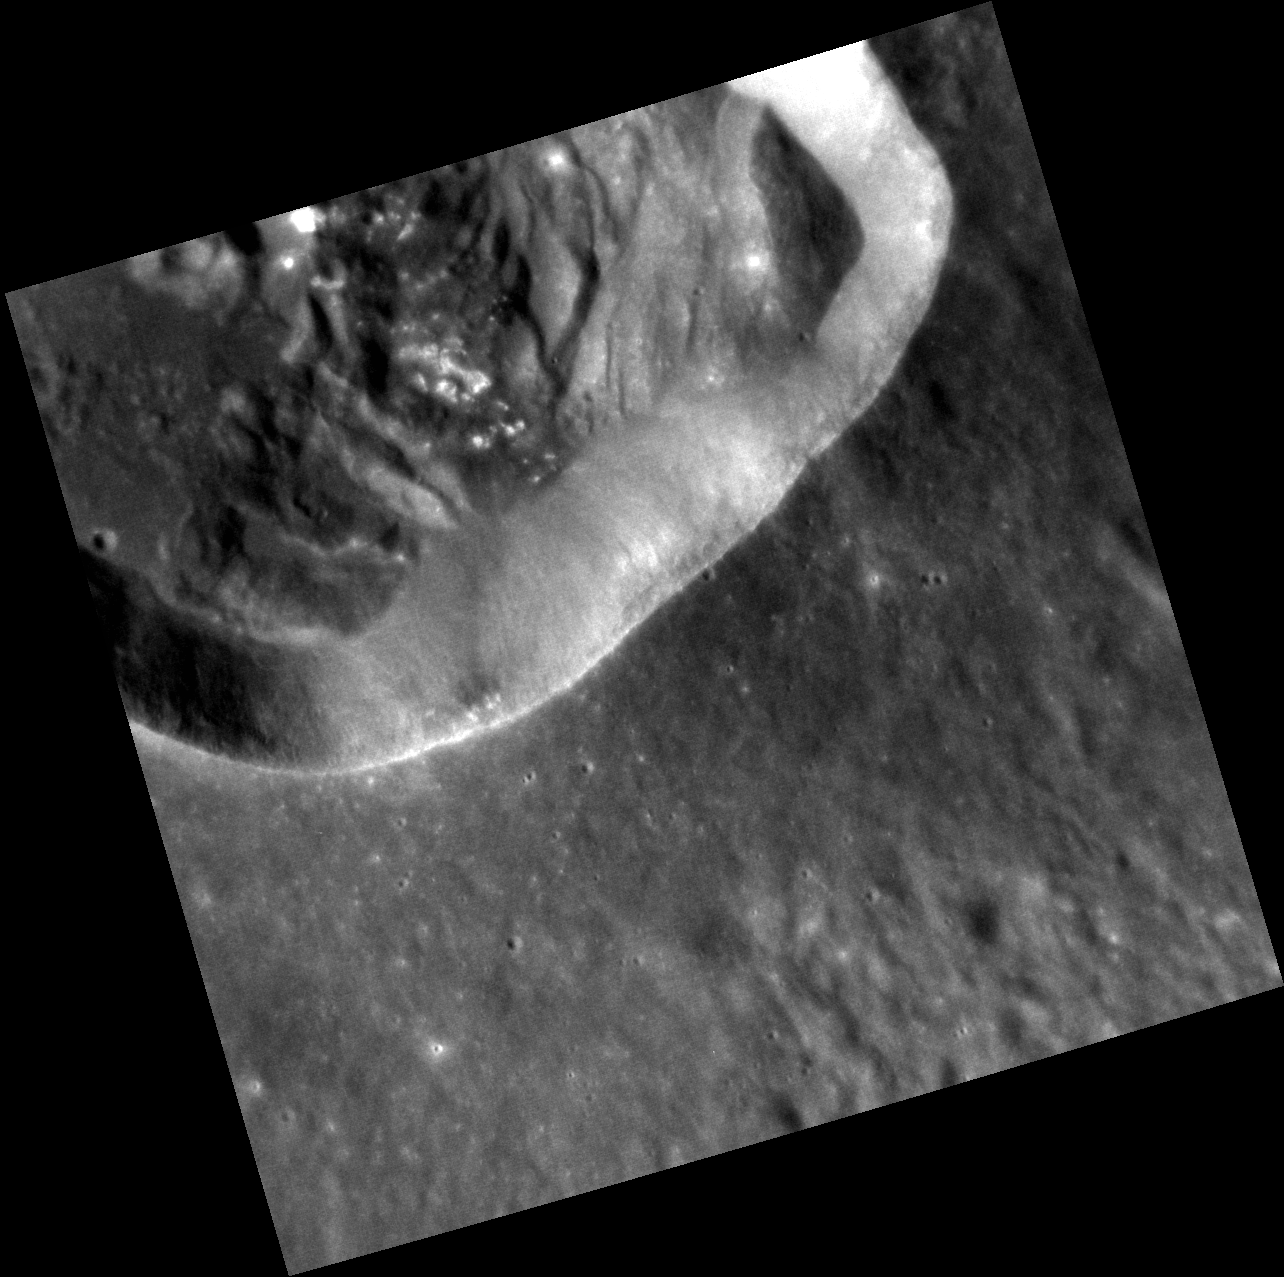

Landslide!

This impact crater, approximately 25 km (16 miles) in diameter, has been heavily modified by landslides. Portions of the crater’s walls detached and slumped towards the floor, producing terraces along the wall, landslide deposits on the crater floor, and modifying the crater’s outline from circular to irregular. The small bright spots on the landslide deposits (near the top of the image) may be hollows, similar to those seen in other impact craters on Mercury.

This image was acquired as a high-resolution targeted observation. Targeted observations are images of a small area on Mercury’s surface at resolutions much higher than the 250-meter/pixel (820 feet/pixel) morphology base map or the 1-kilometer/pixel (0.6 miles/pixel) color base map. It is not possible to cover all of Mercury’s surface at this high resolution during MESSENGER’s one-year mission, but several areas of high scientific interest are generally imaged in this mode each week.

Date acquired: February 04, 2012
Image Mission Elapsed Time (MET): 236872479
Image ID: 1353311
Instrument: Narrow Angle Camera (NAC) of the Mercury Dual Imaging System (MDIS)
Center Latitude: 19.43°
Center Longitude: 81.37° E
Resolution: 22 meters/pixel
Scale: The edges of this image are approximately 23 km (14 miles) long
Incidence Angle: 50.4°
Emission Angle: 9.3°
Phase Angle: 41.1°

The MESSENGER spacecraft is the first ever to orbit the planet Mercury, and the spacecraft’s seven scientific instruments and radio science investigation are unraveling the history and evolution of the Solar System’s innermost planet. Visit the Why Mercury? section of this website to learn more about the key science questions that the MESSENGER mission is addressing. During the one-year primary mission, MDIS is scheduled to acquire more than 75,000 images in support of MESSENGER’s science goals.

These images are from MESSENGER, a NASA Discovery mission to conduct the first orbital study of the innermost planet, Mercury. For information regarding the use of images, see the MESSENGER image use policy.

Credit: NASA/Johns Hopkins University Applied Physics Laboratory/Carnegie Institution of Washington